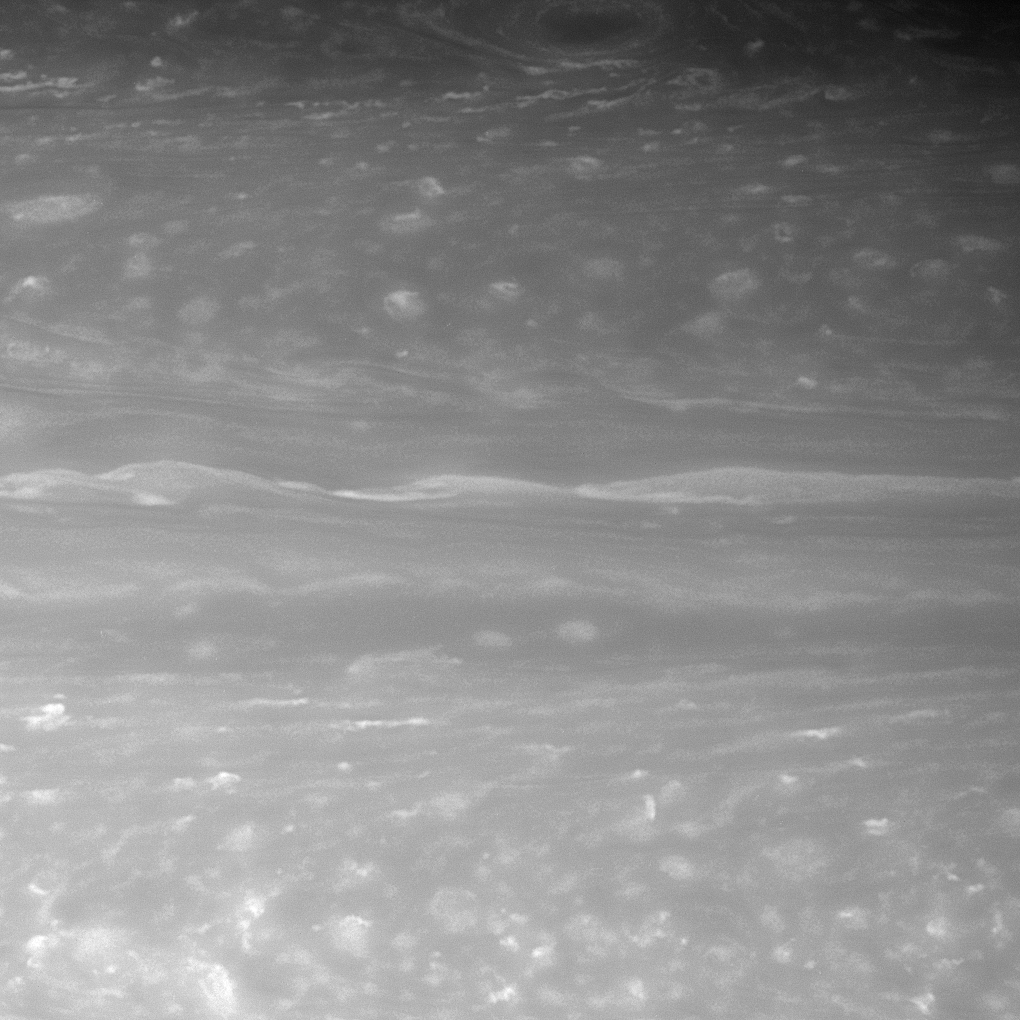

Cloud Detail

A transitional region in Saturn’s atmosphere features long, linear cloud shapes, flanked to the north and south by more turbulent swirls. At top center in this view swirls a dark vortex ringed by bright clouds.

The view is centered on a region 44 degrees north of the Saturnian equator. North is up.

The image was taken with the Cassini spacecraft narrow-angle camera on Nov. 8, 2007 using a spectral filter sensitive to wavelengths of infrared light centered at 750 nanometers. The view was acquired at a distance of approximately 2.9 million kilometers (1.8 million miles) from Saturn. Image scale is 17 kilometers (10 miles) per pixel.

The Cassini-Huygens mission is a cooperative project of NASA, the European Space Agency and the Italian Space Agency. The Jet Propulsion Laboratory, a division of the California Institute of Technology in Pasadena, manages the mission for NASA’s Science Mission Directorate, Washington, D.C. The Cassini orbiter and its two onboard cameras were designed, developed and assembled at JPL. The imaging operations center is based at the Space Science Institute in Boulder, Colo.

Credit: NASA/JPL/Space Science Institute